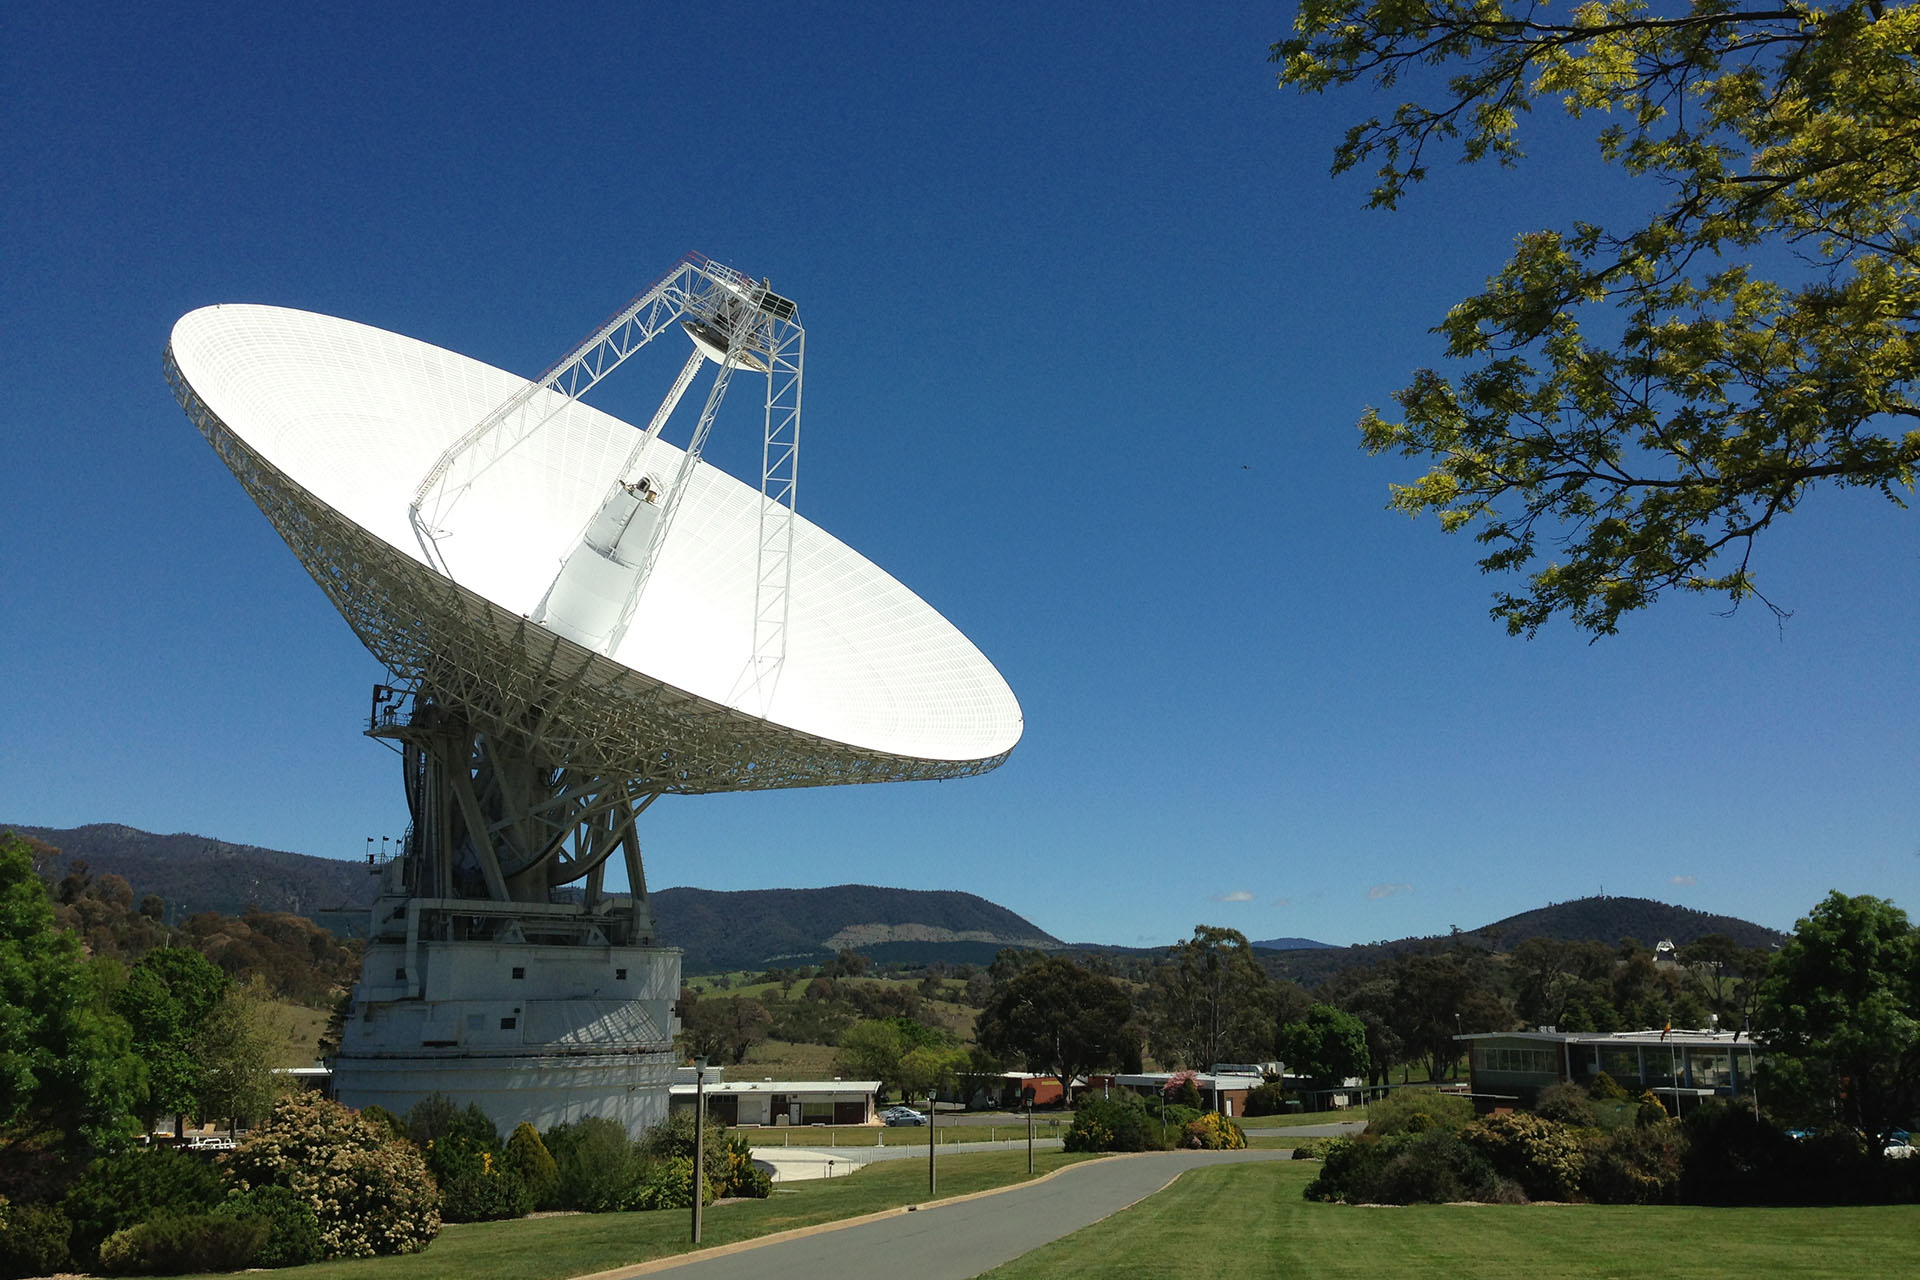

NASA’s Deep Space Antenna Upgrade to Affect Voyager

DSS43 is a 70-meter-wide (230-feet-wide) radio antenna at the Deep Space Network’s Canberra facility in Australia. It is the only antenna that can send commands to the Voyager 2 spacecraft.

Credit: NASA/Canberra Deep Space Communication Complex